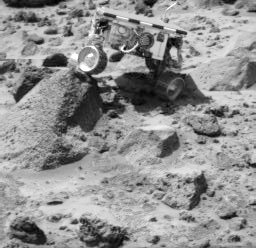

Sojourner Doing a Wheelie on “Wedge”

Sojourner’s left rear wheel is perched on the rock “Wedge” in this image, taken on Sol 47 by the Imager for Mars Pathfinder (IMP). The rover’s Alpha Proton X-ray Spectrometer (APXS) is the cylindrical object extending from the back of the rover.

Mars Pathfinder is the second in NASA’s Discovery program of low-cost spacecraft with highly focused science goals. The Jet Propulsion Laboratory, Pasadena, CA, developed and manages the Mars Pathfinder mission for NASA’s Office of Space Science, Washington, D.C. JPL is a division of the California Institute of Technology (Caltech). The Imager for Mars Pathfinder (IMP) was developed by the University of Arizona Lunar and Planetary Laboratory under contract to JPL. Peter Smith is the Principal Investigator.

Photojournal note: Sojourner spent 83 days of a planned seven-day mission exploring the Martian terrain, acquiring images, and taking chemical, atmospheric and other measurements. The final data transmission received from Pathfinder was at 10:23 UTC on September 27, 1997. Although mission managers tried to restore full communications during the following five months, the successful mission was terminated on March 10, 1998.

Credit: NASA/JPL